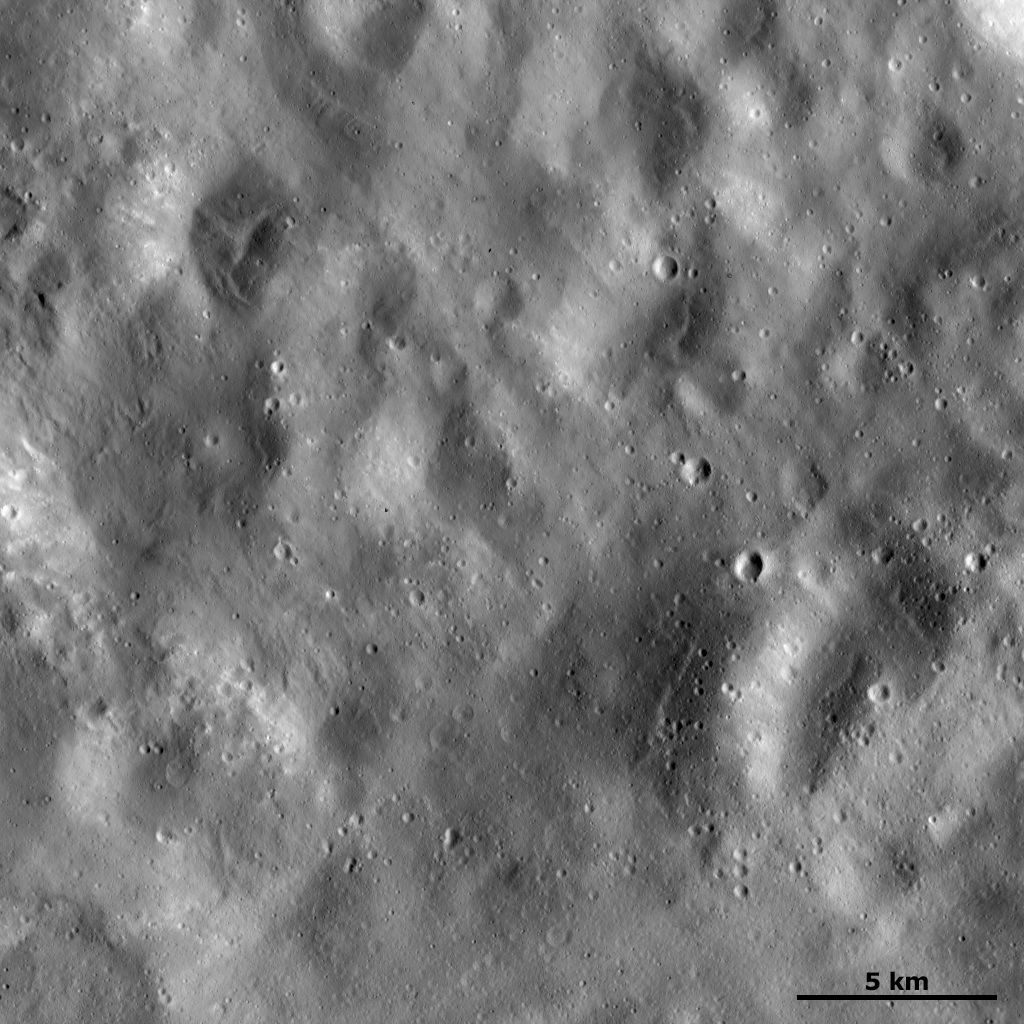

Ejecta-covered Surface

This Dawn framing camera (FC) image of Vesta shows a region of the surface that is rather smooth in appearance. This smooth appearance is probably due to this surface being covered with fine-grained material ejected from an impact crater that is not shown in this image. There are some small, fresh craters that are less than 1 kilometer (0.6 mile) in diameter that are formed on top of this ejecta-covered surface. There are also larger craters, typically in the range of 3 to 5 kilometers (1.9 to 3.1 miles) in diameter, that have very degraded rims and are probably partially buried by the ejecta. Hence, they are likely to be older than the ejecta material that covers this surface.

This image is located in Vesta’s Marcia quadrangle, near the Vestan equator. NASA’s Dawn spacecraft obtained this image with its framing camera on Dec. 18, 2011. This image was taken through the camera’s clear filter. The distance to the surface of Vesta is 272 kilometers (169 miles) and the image has a resolution of about 25 meters (82 feet) per pixel. This image was acquired during the LAMO (low-altitude mapping orbit) phase of the mission.

The Dawn mission to Vesta and Ceres is managed by NASA’s Jet Propulsion Laboratory, a division of the California Institute of Technology in Pasadena, for NASA’s Science Mission Directorate, Washington D.C. UCLA is responsible for overall Dawn mission science. The Dawn framing cameras have been developed and built under the leadership of the Max Planck Institute for Solar System Research, Katlenburg-Lindau, Germany, with significant contributions by DLR German Aerospace Center, Institute of Planetary Research, Berlin, and in coordination with the Institute of Computer and Communication Network Engineering, Braunschweig. The Framing Camera project is funded by the Max Planck Society, DLR, and NASA/JPL.

Credit: NASA/JPL-Caltech/UCLA/MPS/DLR/IDA